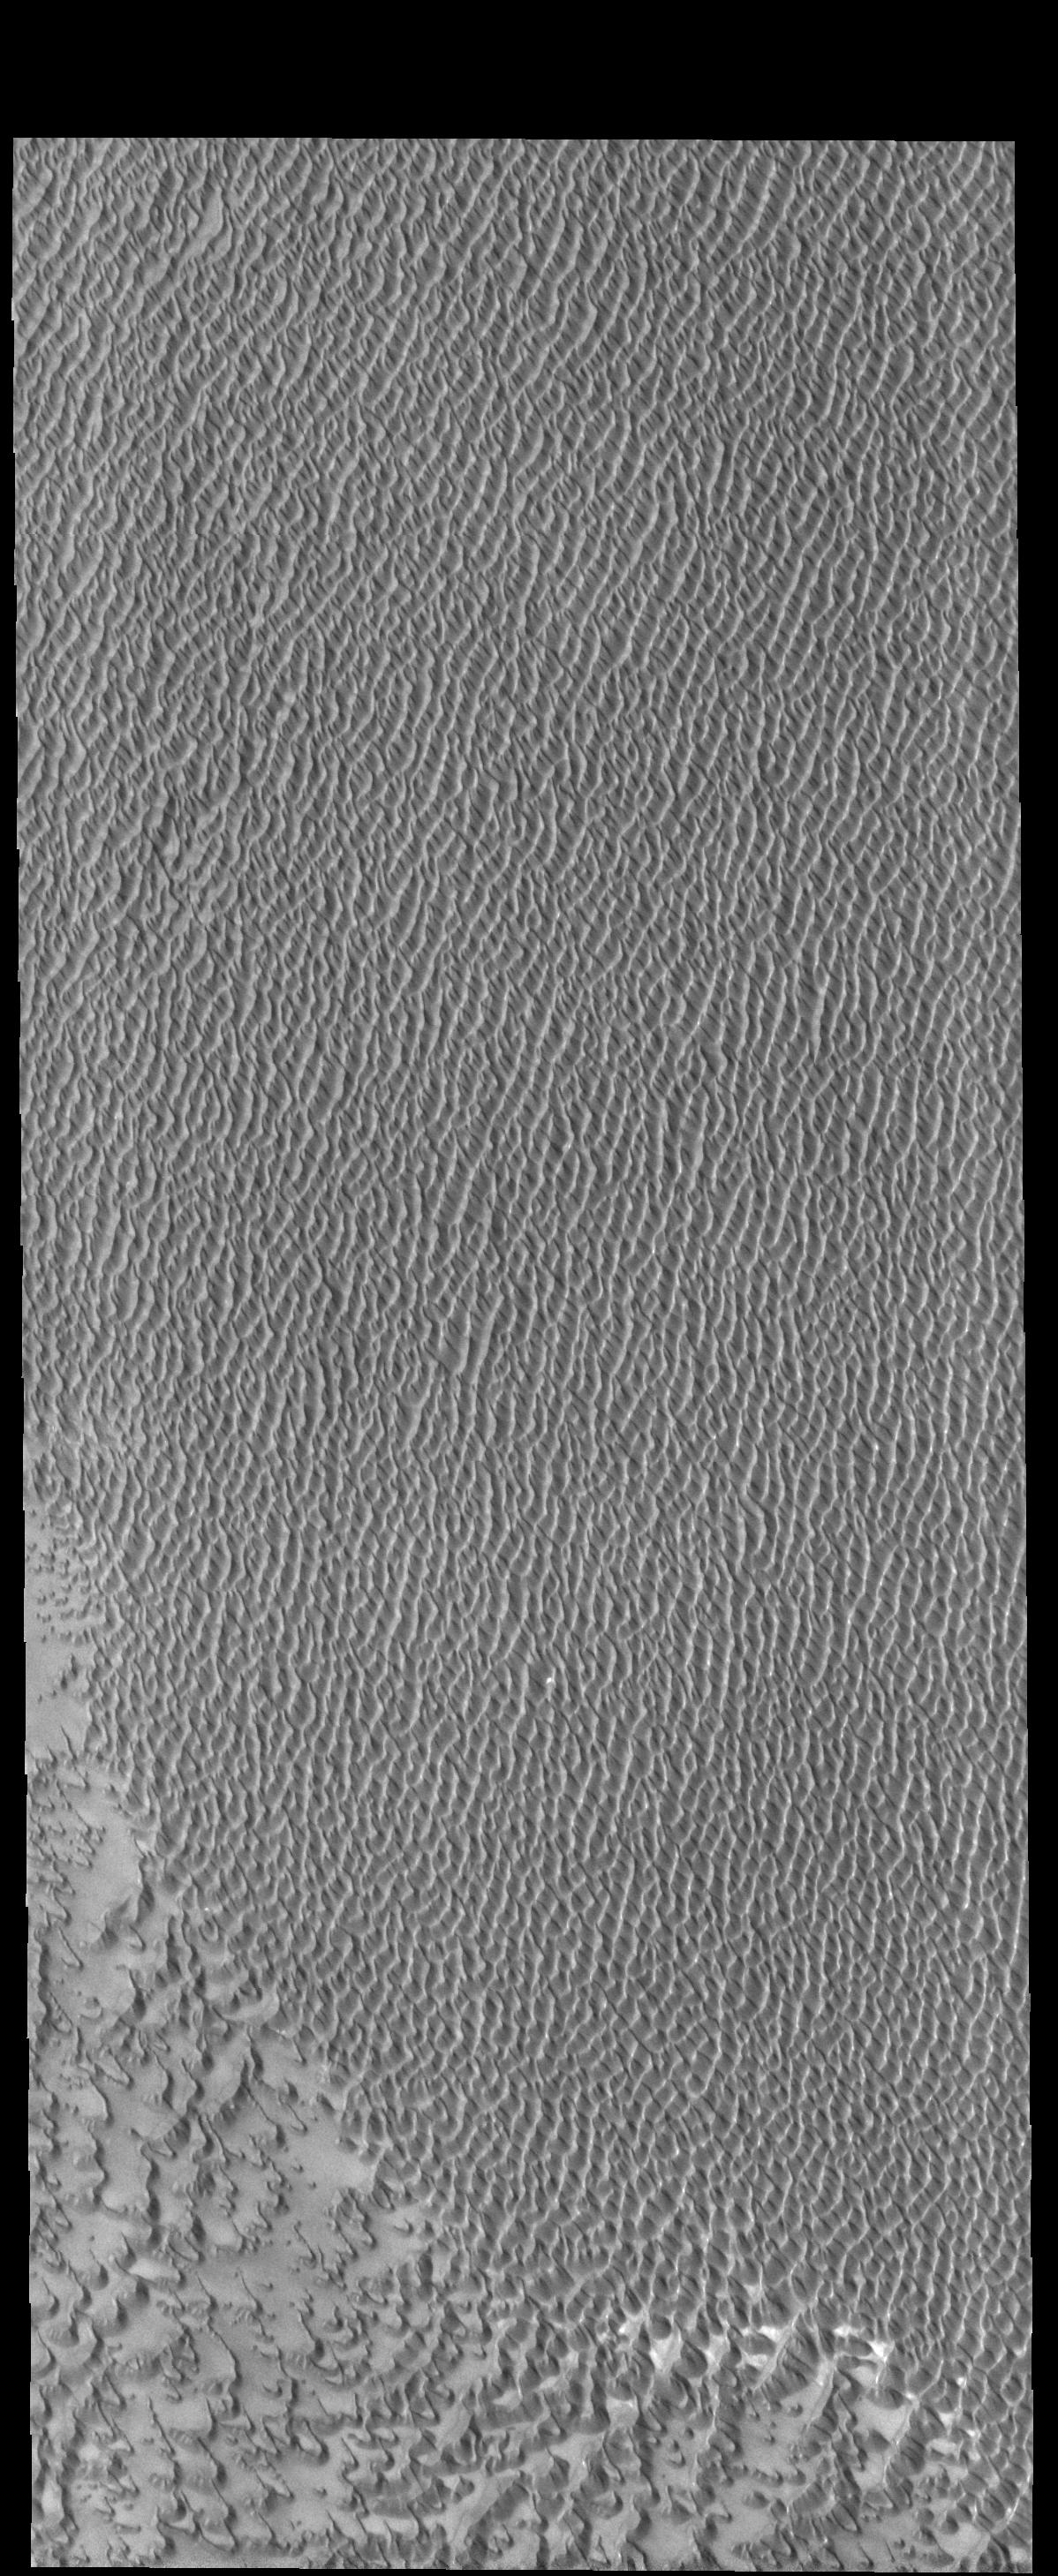

Investigating Mars: Siton Undae

Siton Undae is a large dune field located in the northern plains near Escorial Crater. Siton Undae is west of the crater and is one of three dune fields near the crater. The nearby north polar cap is dissected by Chasma Boreale, which exposes an ice free surface. This image shows part of the center of the dune field. In this image the crescent nature of the individual dunes can be see in the lower left portion of the image. As the dunes coalesce the crescent form is lost.

The Odyssey spacecraft has spent over 15 years in orbit around Mars, circling the planet more than 69000 times. It holds the record for longest working spacecraft at Mars. THEMIS, the IR/VIS camera system, has collected data for the entire mission and provides images covering all seasons and lighting conditions. Over the years many features of interest have received repeated imaging, building up a suite of images covering the entire feature. From the deepest chasma to the tallest volcano, individual dunes inside craters and dune fields that encircle the north pole, channels carved by water and lava, and a variety of other feature, THEMIS has imaged them all. For the next several months the image of the day will focus on the Tharsis volcanoes, the various chasmata of Valles Marineris, and the major dunes fields. We hope you enjoy these images!

Credit: NASA/JPL-Caltech/ASU